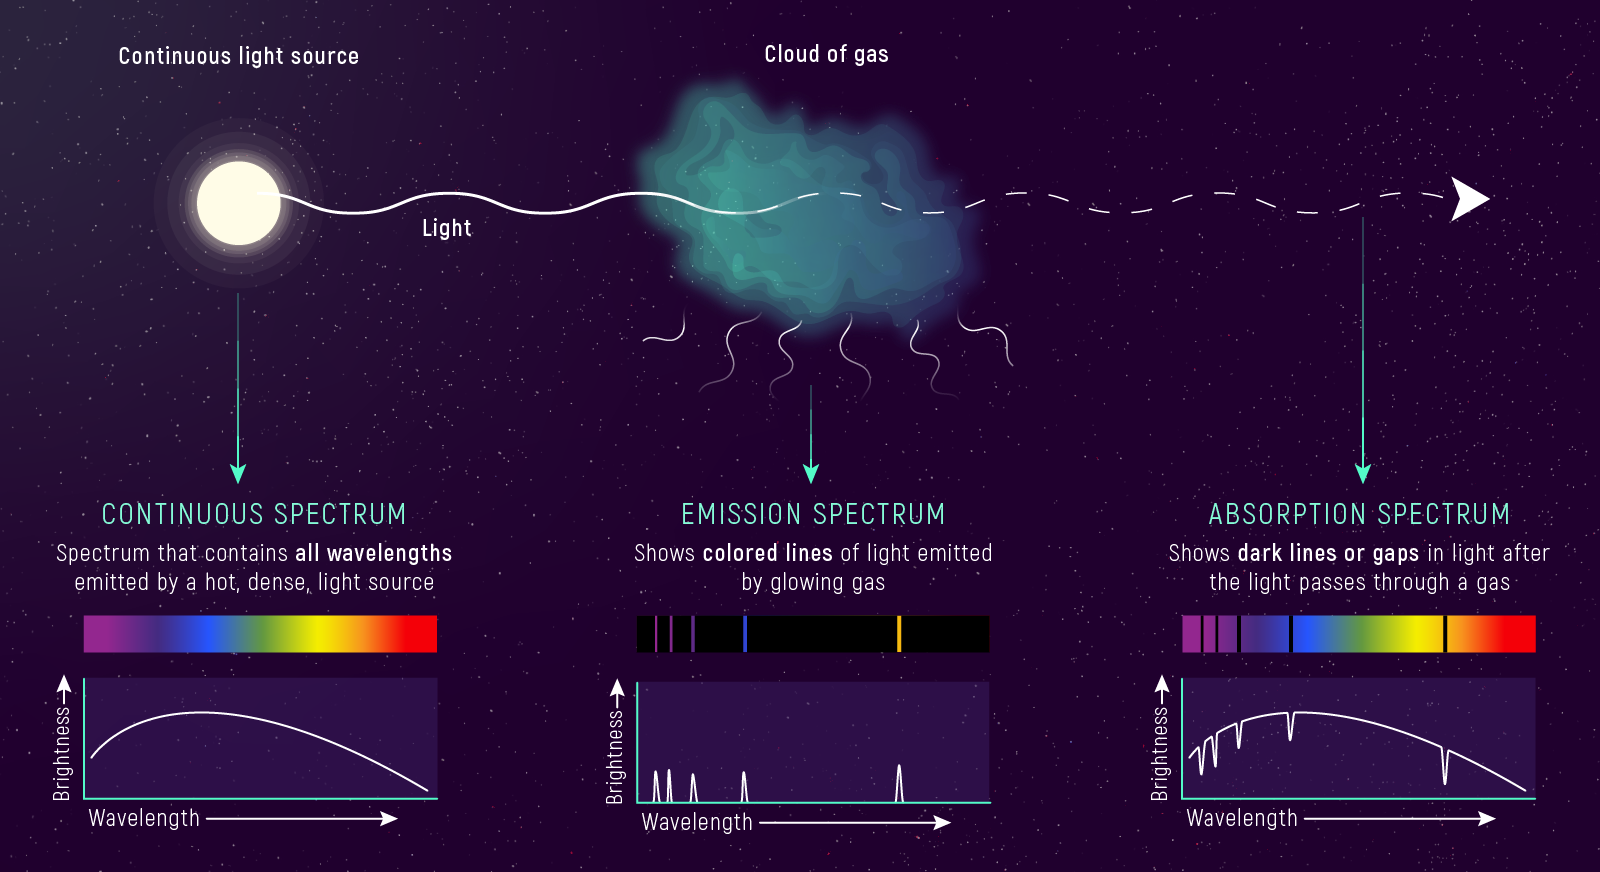

Types of Spectra: Continuous, Emission, and Absorption

Scientists often classify spectra based on the key light–matter interactions they represent and how they are used.

Continuous Spectrum: A continuous spectrum contains all wavelengths of light in a certain range. Hot, dense light sources like stars, for example, emit a nearly continuous spectrum of light, which travels out in all directions and interacts with other materials in space. The broad range of colors that a star emits depends on its temperature.

Absorption Spectrum: When starlight passes through a cloud of gas, some of the light is absorbed and some is transmitted through the gas. TThe wavelengths of light that are absorbed depends on what elements and compounds it is made of. An absorption spectrum has dark lines or gaps in the spectrum corresponding to wavelengths that are absorbed by the gas.

Emission Spectrum: Starlight can also heat up a cloud of gas, exciting the atoms and molecules within the gas, and causing it to emit light. The spectrum of light that a cloud of gas emits depends on its temperature, density, and composition. An emission spectrum consists of a series of colored lines that correspond to wavelengths emitted by the glowing gas.

Credit: Illustration: NASA, ESA, CSA, Leah Hustak (STScI)